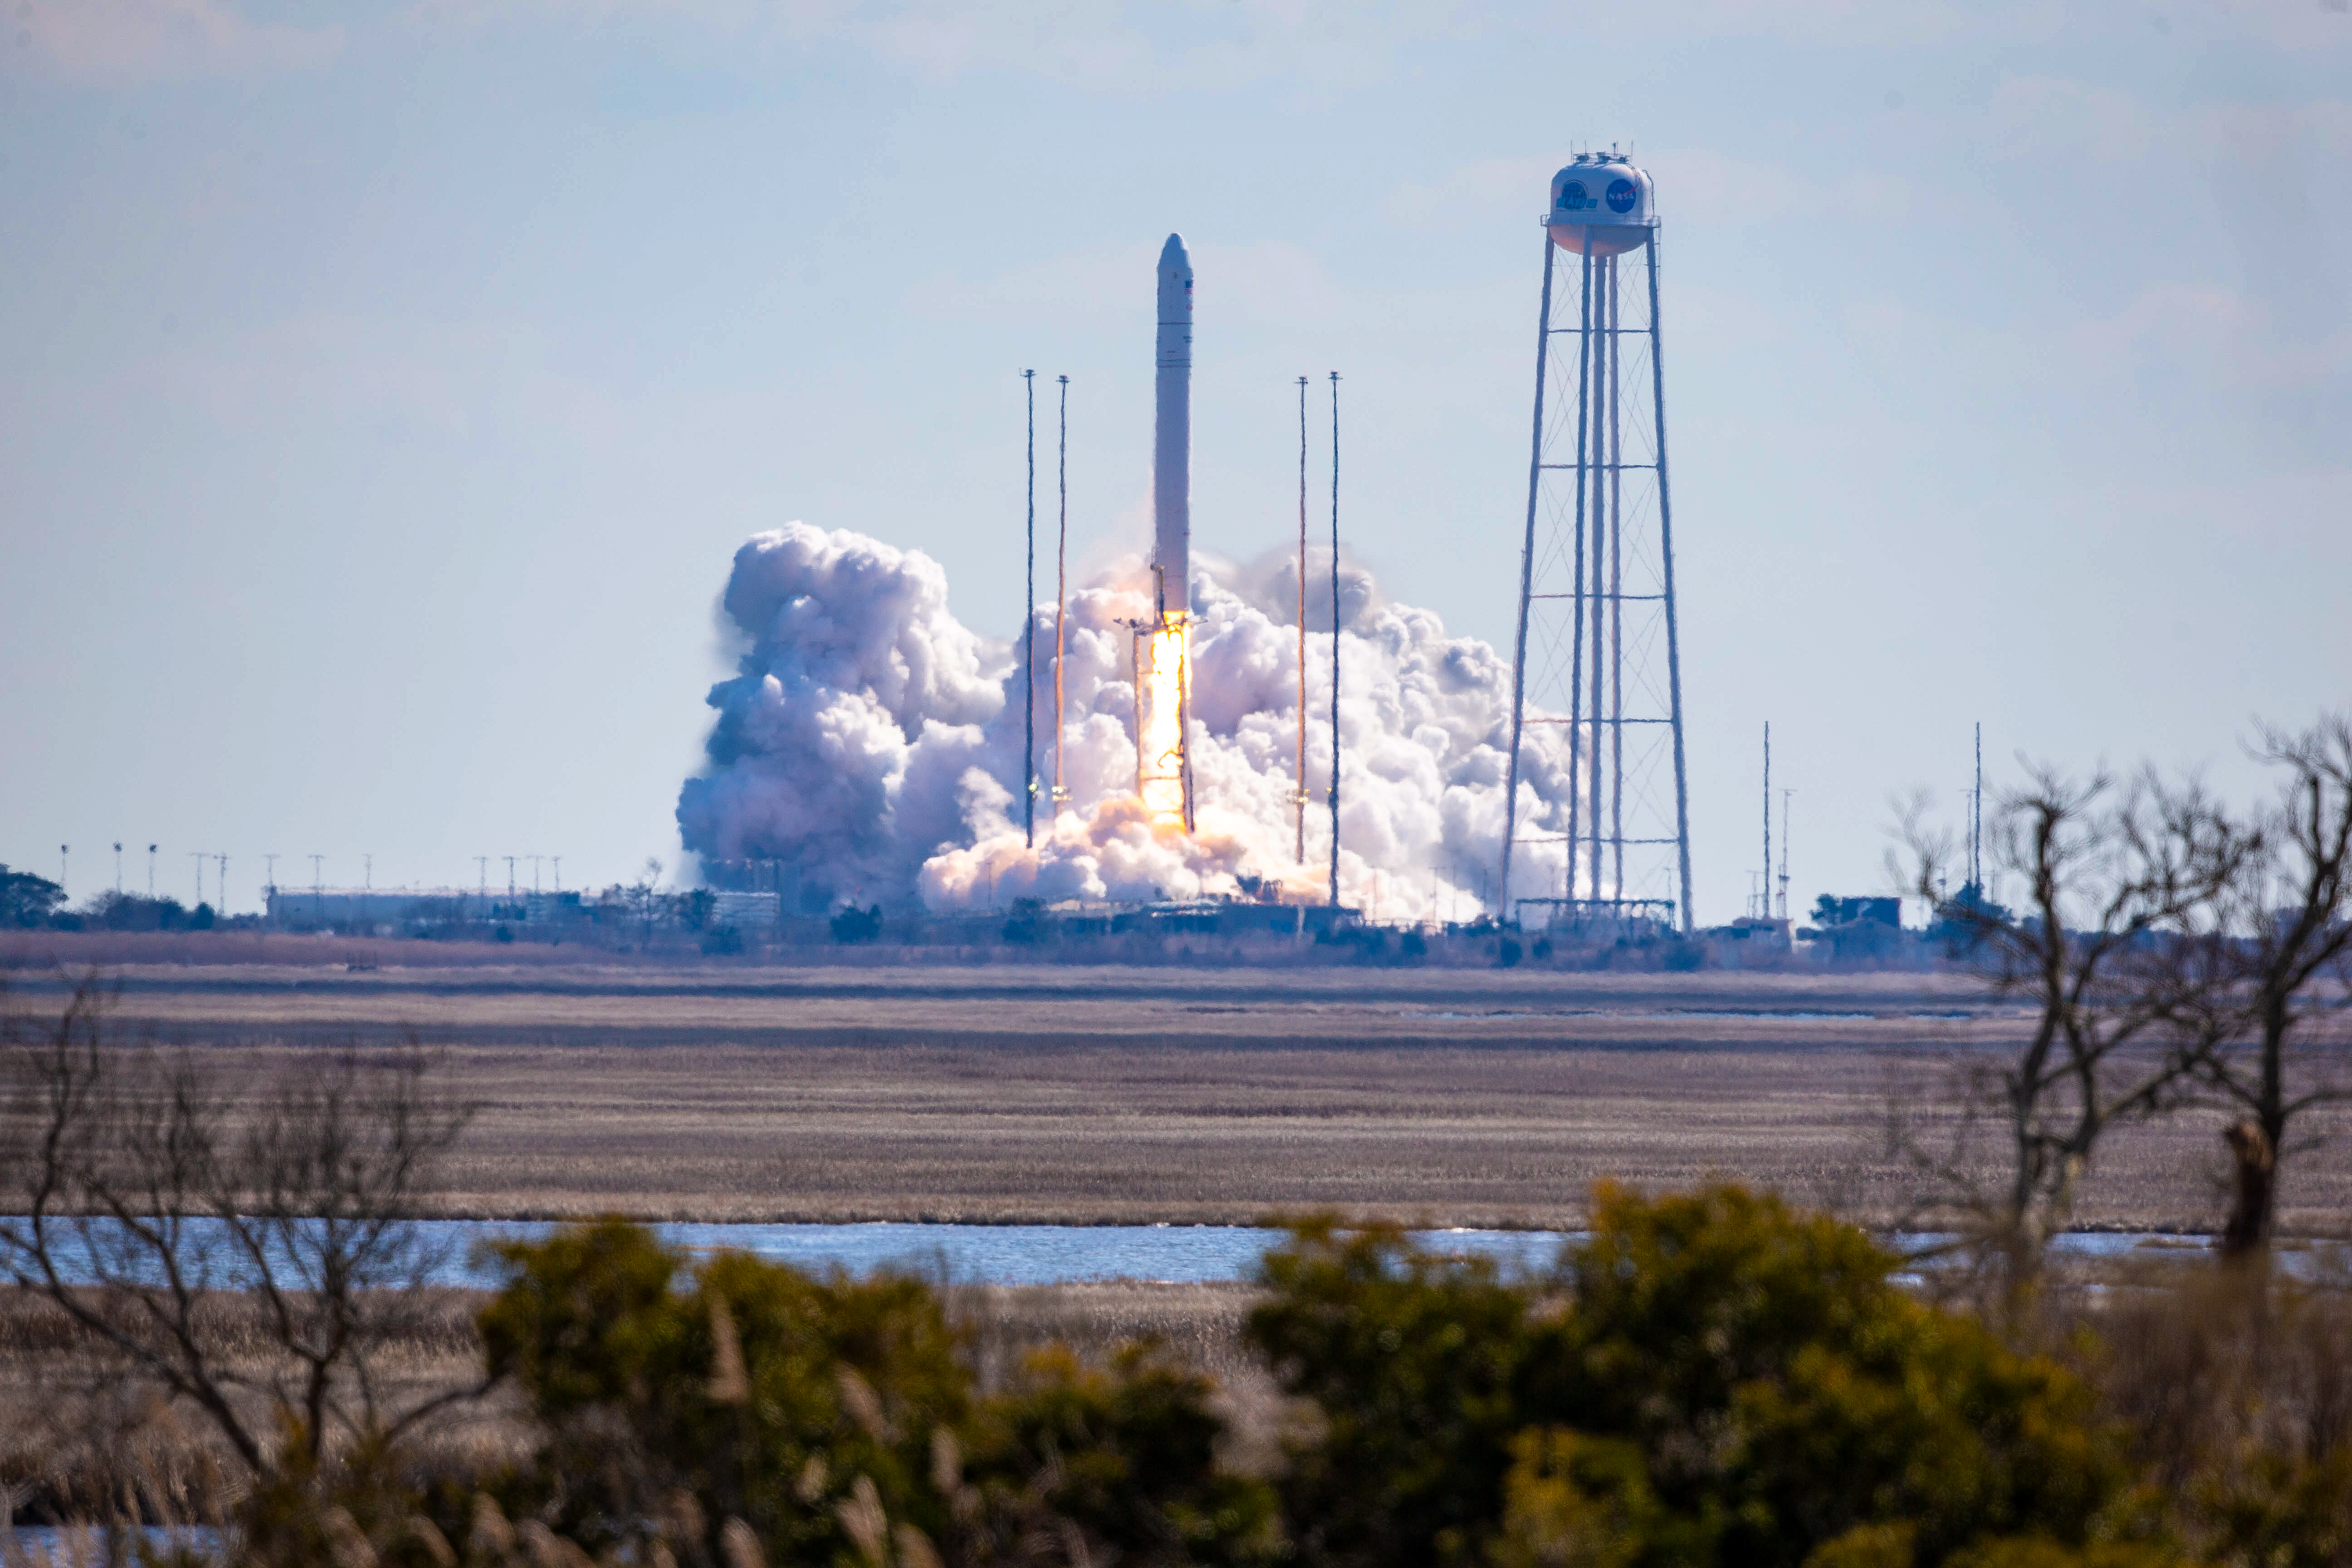

NG15 Launch

The Northrop Grumman Antares rocket, with Cygnus resupply spacecraft aboard, launches from Pad-0A, Saturday, Feb. 20, 2021, at NASA's Wallops Flight Facility in Virginia. Northrop Grumman's 15th contracted cargo resupply mission for NASA to the International Space Station will deliver about 8,000 pounds of science and research, crew supplies, and vehicle hardware to the orbital laboratory and its crew.

Credit: NASA Wallops